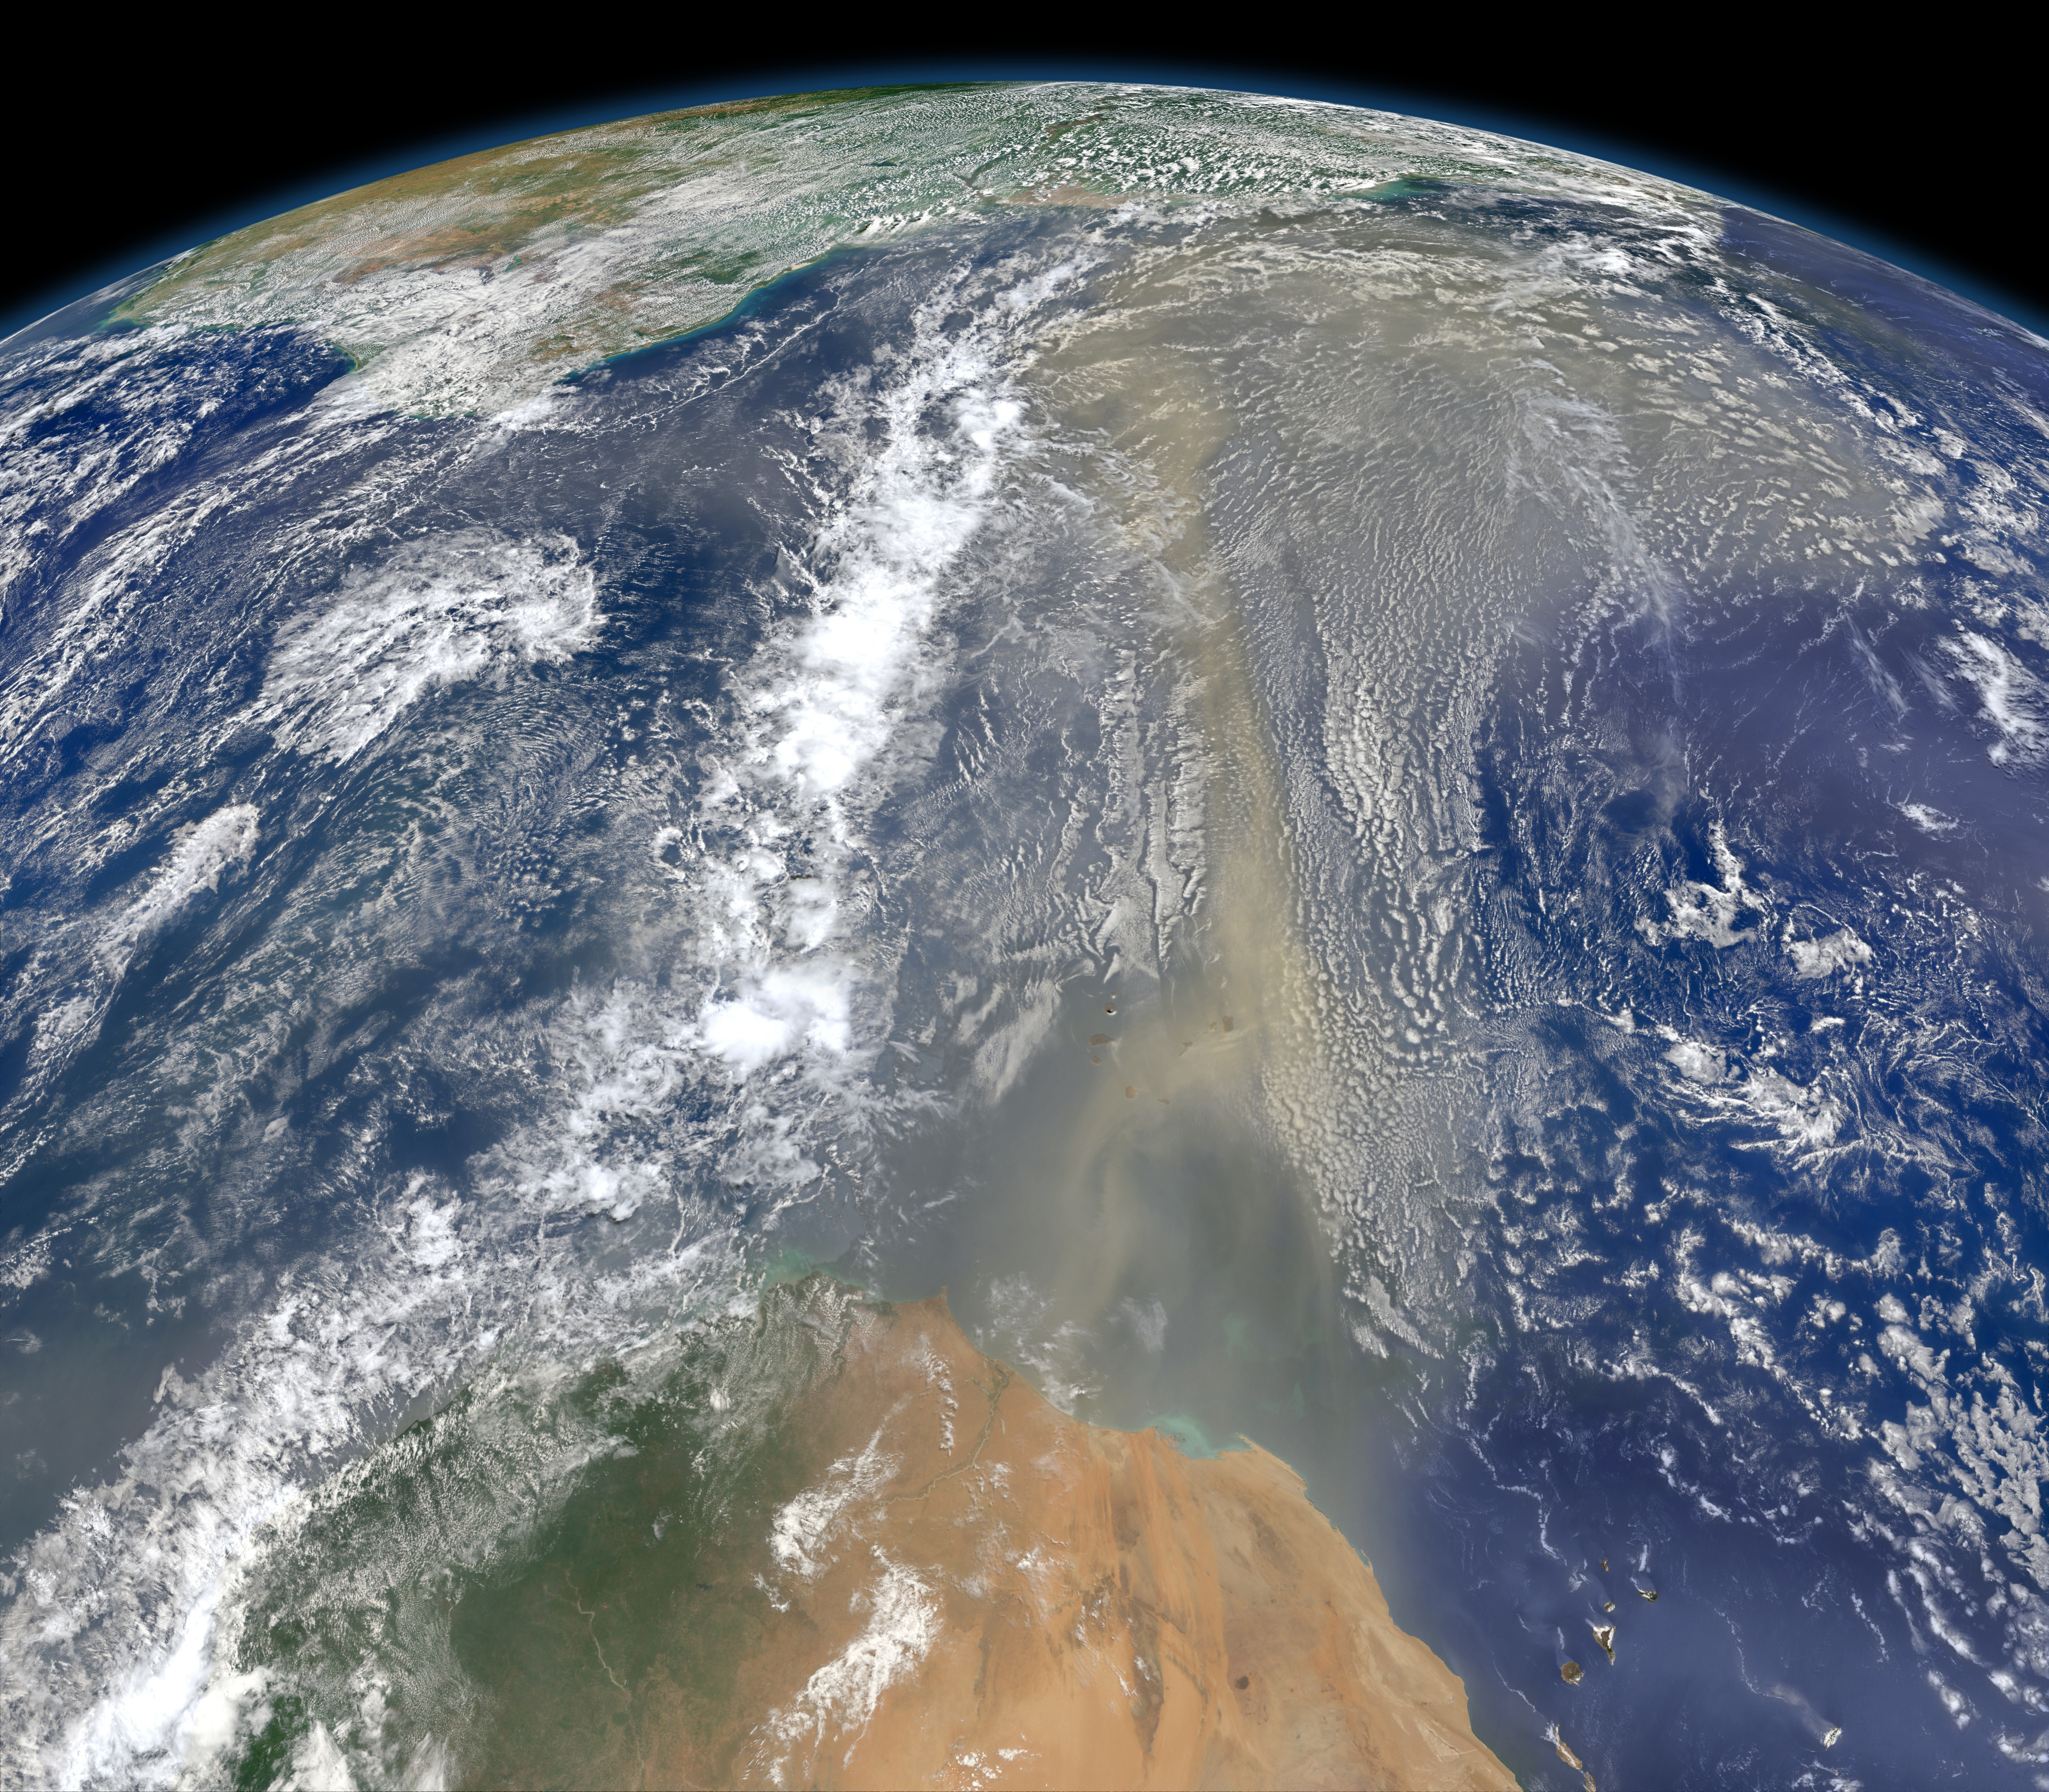

Saharan Dust on the Move

A piece of Africa—actually lots of them—began to arrive in the Americas in June 2014. On June 23, a lengthy river of dust from western Africa began to push across the Atlantic Ocean on easterly winds. A week later, the influx of dust was affecting air quality as far away as the southeastern United States. This composite image, made with data from the Visible Infrared Imaging Radiometer Suite (VIIRS) on Suomi NPP, shows dust heading west toward South America and the Gulf of Mexico on June 25, 2014. The dust flowed roughly parallel to a line of clouds in the intertropical convergence zone, an area near the equator where the trade winds come together and rain and clouds are common. In imagery captured by the Moderate Resolution Imaging Spectroradiometer (MODIS), the dust appeared to be streaming from Mauritania, Senegal, and Western Sahara, though some of it may have originated in countries farther to the east. Saharan dust has a range of impacts on ecosystems downwind. Each year, dust events like the one pictured here deliver about 40 million tons of dust from the Sahara to the Amazon River Basin. The minerals in the dust replenish nutrients in rainforest soils, which are continually depleted by drenching, tropical rains. Research focused on peat soils in the Everglades show that African dust has been arriving regularly in South Florida for thousands of years as well. In some instances, the impacts are harmful. Infusion of Saharan dust, for instance, can have a negative impact on air quality in the Americas. And scientists have linked African dust to outbreaks of certain types of toxic algal blooms in the Gulf of Mexico and southern Florida.

Credit: NASA Earth Observatory